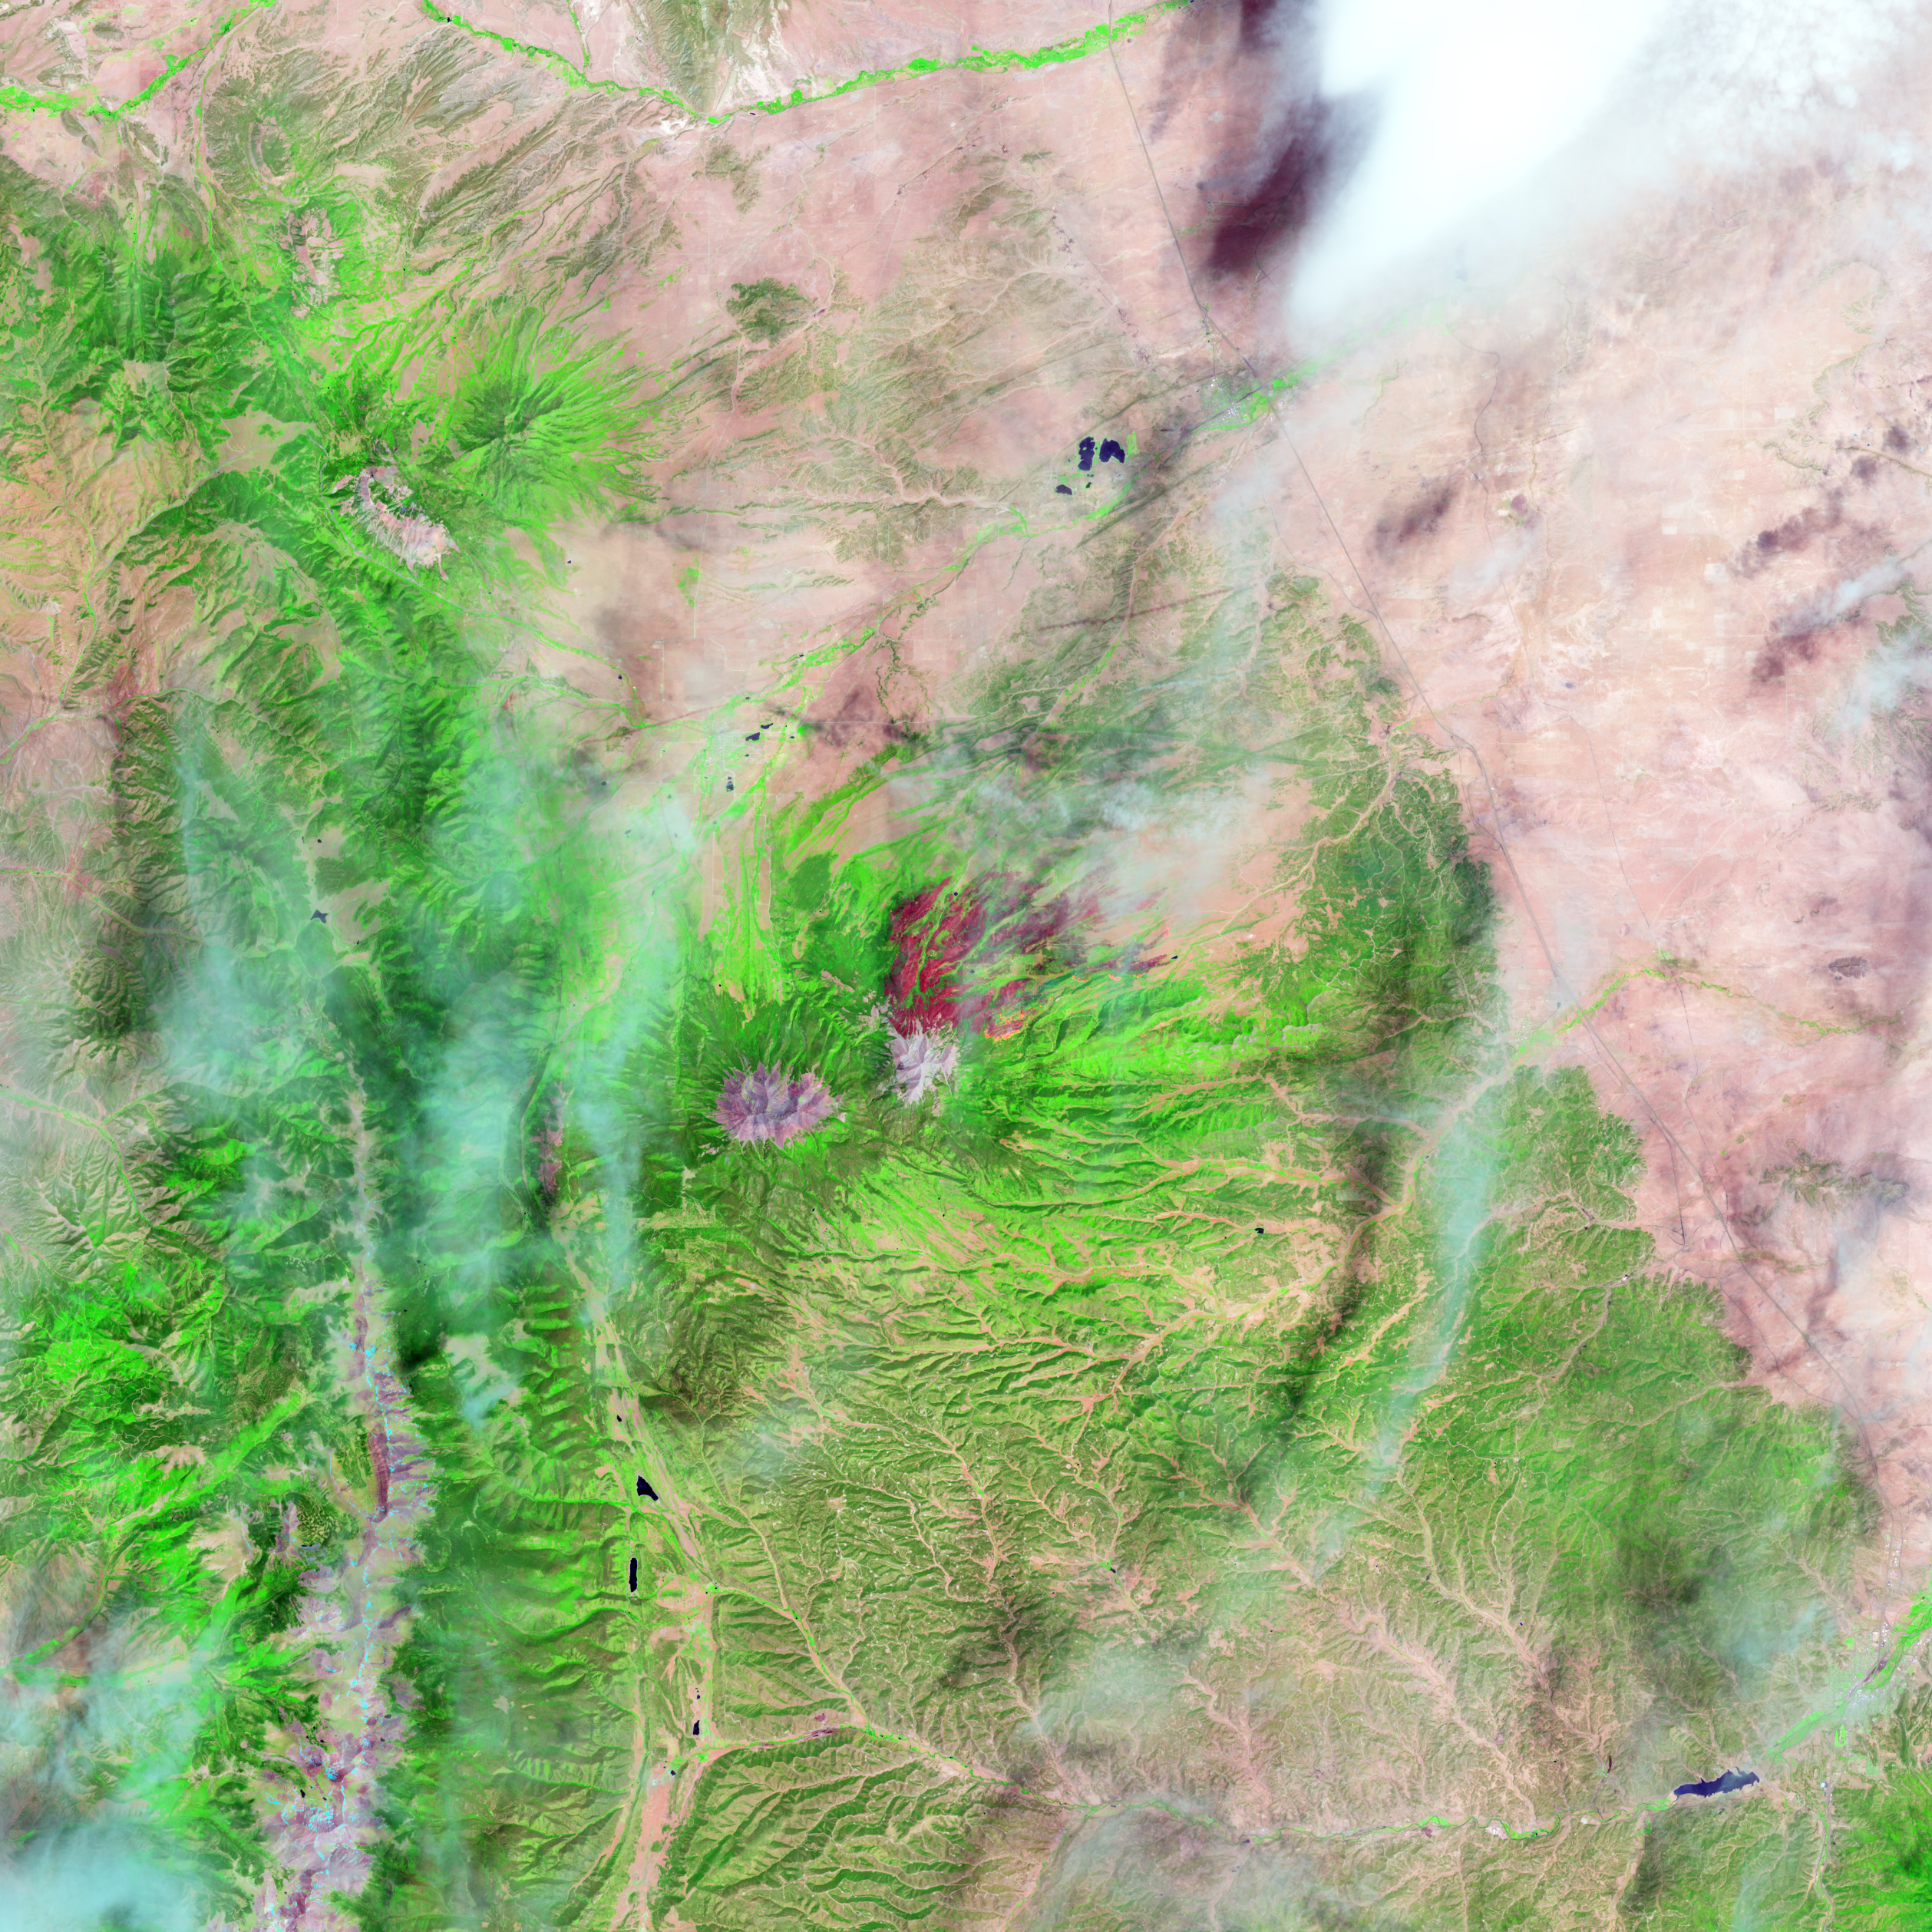

East Peak Fire Burn Scar, Colorado [high res]

On June 22, 2013, the Operational Land Imager (OLI) on Landsat 8 captured this false-color image of the East Peak fire burning in southern Colorado near Trinidad. Burned areas appear dark red, while actively burning areas look orange. Dark green areas are forests; light green areas are grasslands. Lightning ignited the blaze on June 19, 2013. By June 25, it had burned nearly 13,500 acres (5,500 hectares). NASA Earth Observatory image by Jesse Allen and Robert Simmon, using Landsat data from the U.S. Geological Survey.

Credit: NASA Earth Observatory